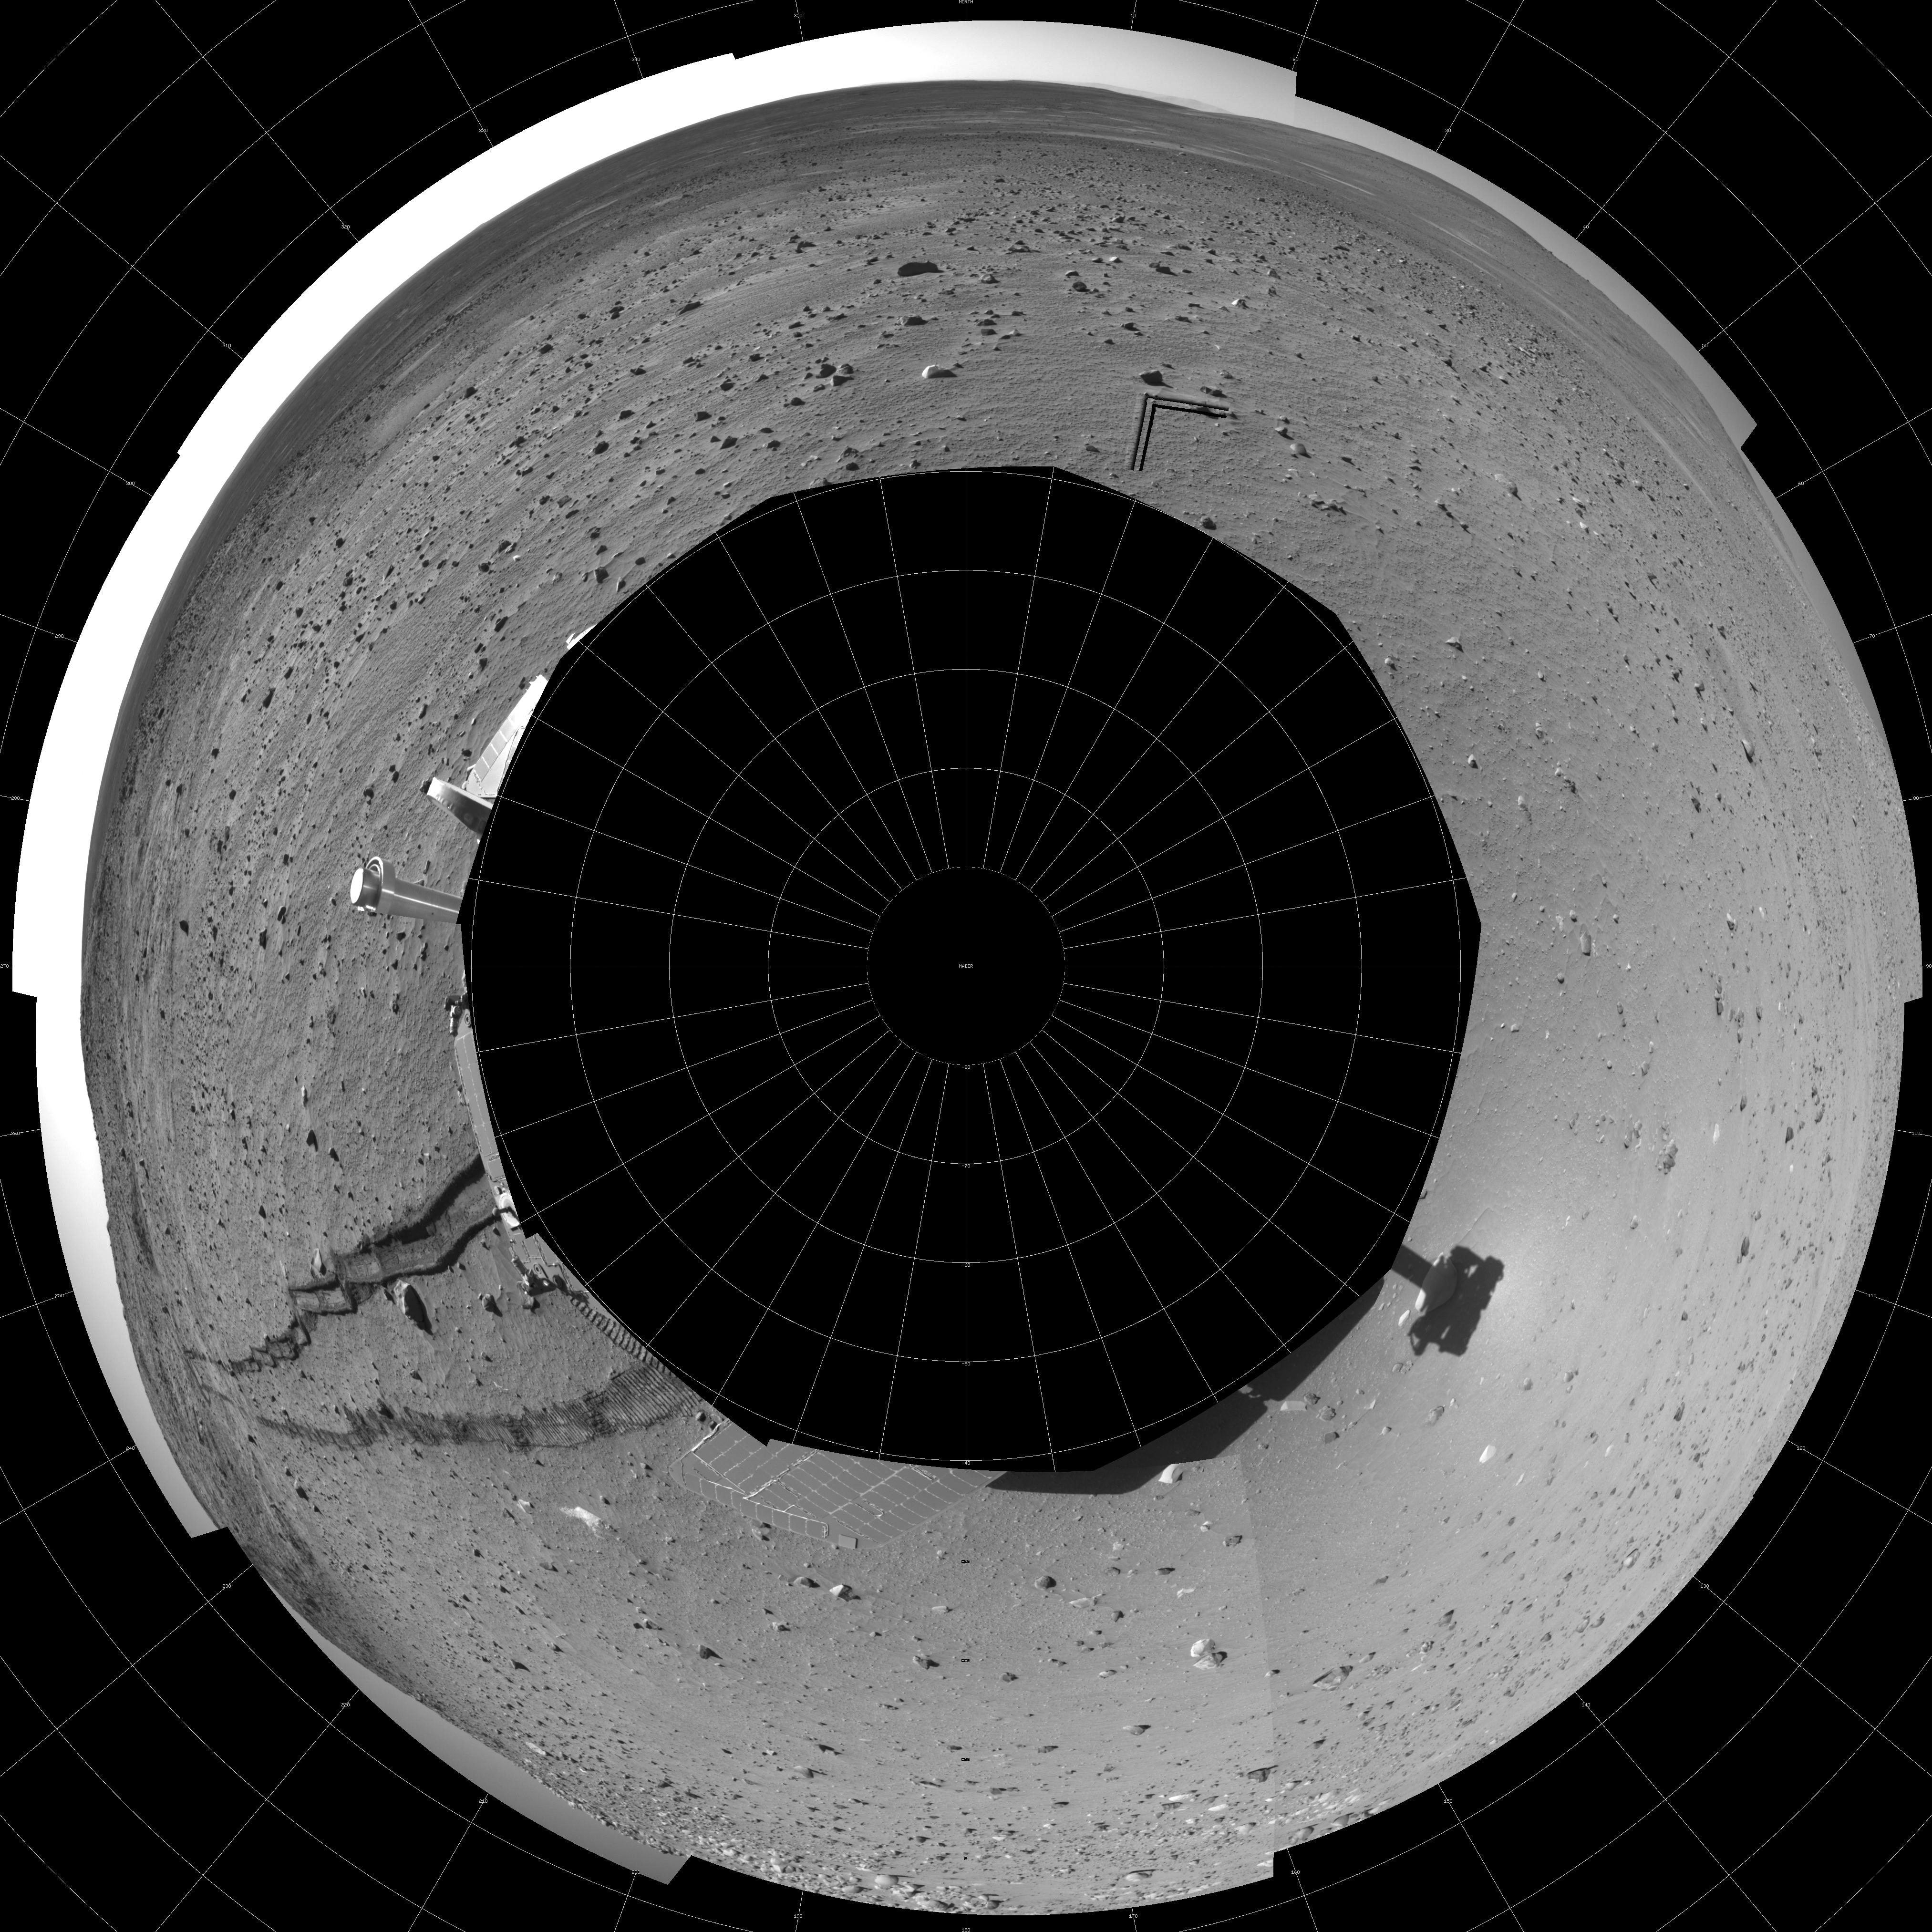

Track of Right-Wheel Drag (Polar)

This 360-degree panorama combines several frames taken by the navigation camera on NASA’s Mars Exploration Rover Spirit during the rover’s 313th martian day (Nov. 19, 2004). The site, labeled Spirit site 93, is in the “Columbia Hills” inside Gusev Crater. The rover tracks point westward. Spirit had driven eastward, in reverse and dragging its right front wheel, for about 30 meters (100 feet) on the day the picture was taken. Driving backwards while dragging that wheel is a precautionary strategy to extend the usefulness of the wheel for when it is most needed, because it has developed more friction than the other wheels. The right-hand track in this look backwards shows how the dragging disturbed the soil. This view is presented in a polar projection with geometric seam correction.

Credit: NASA/JPL